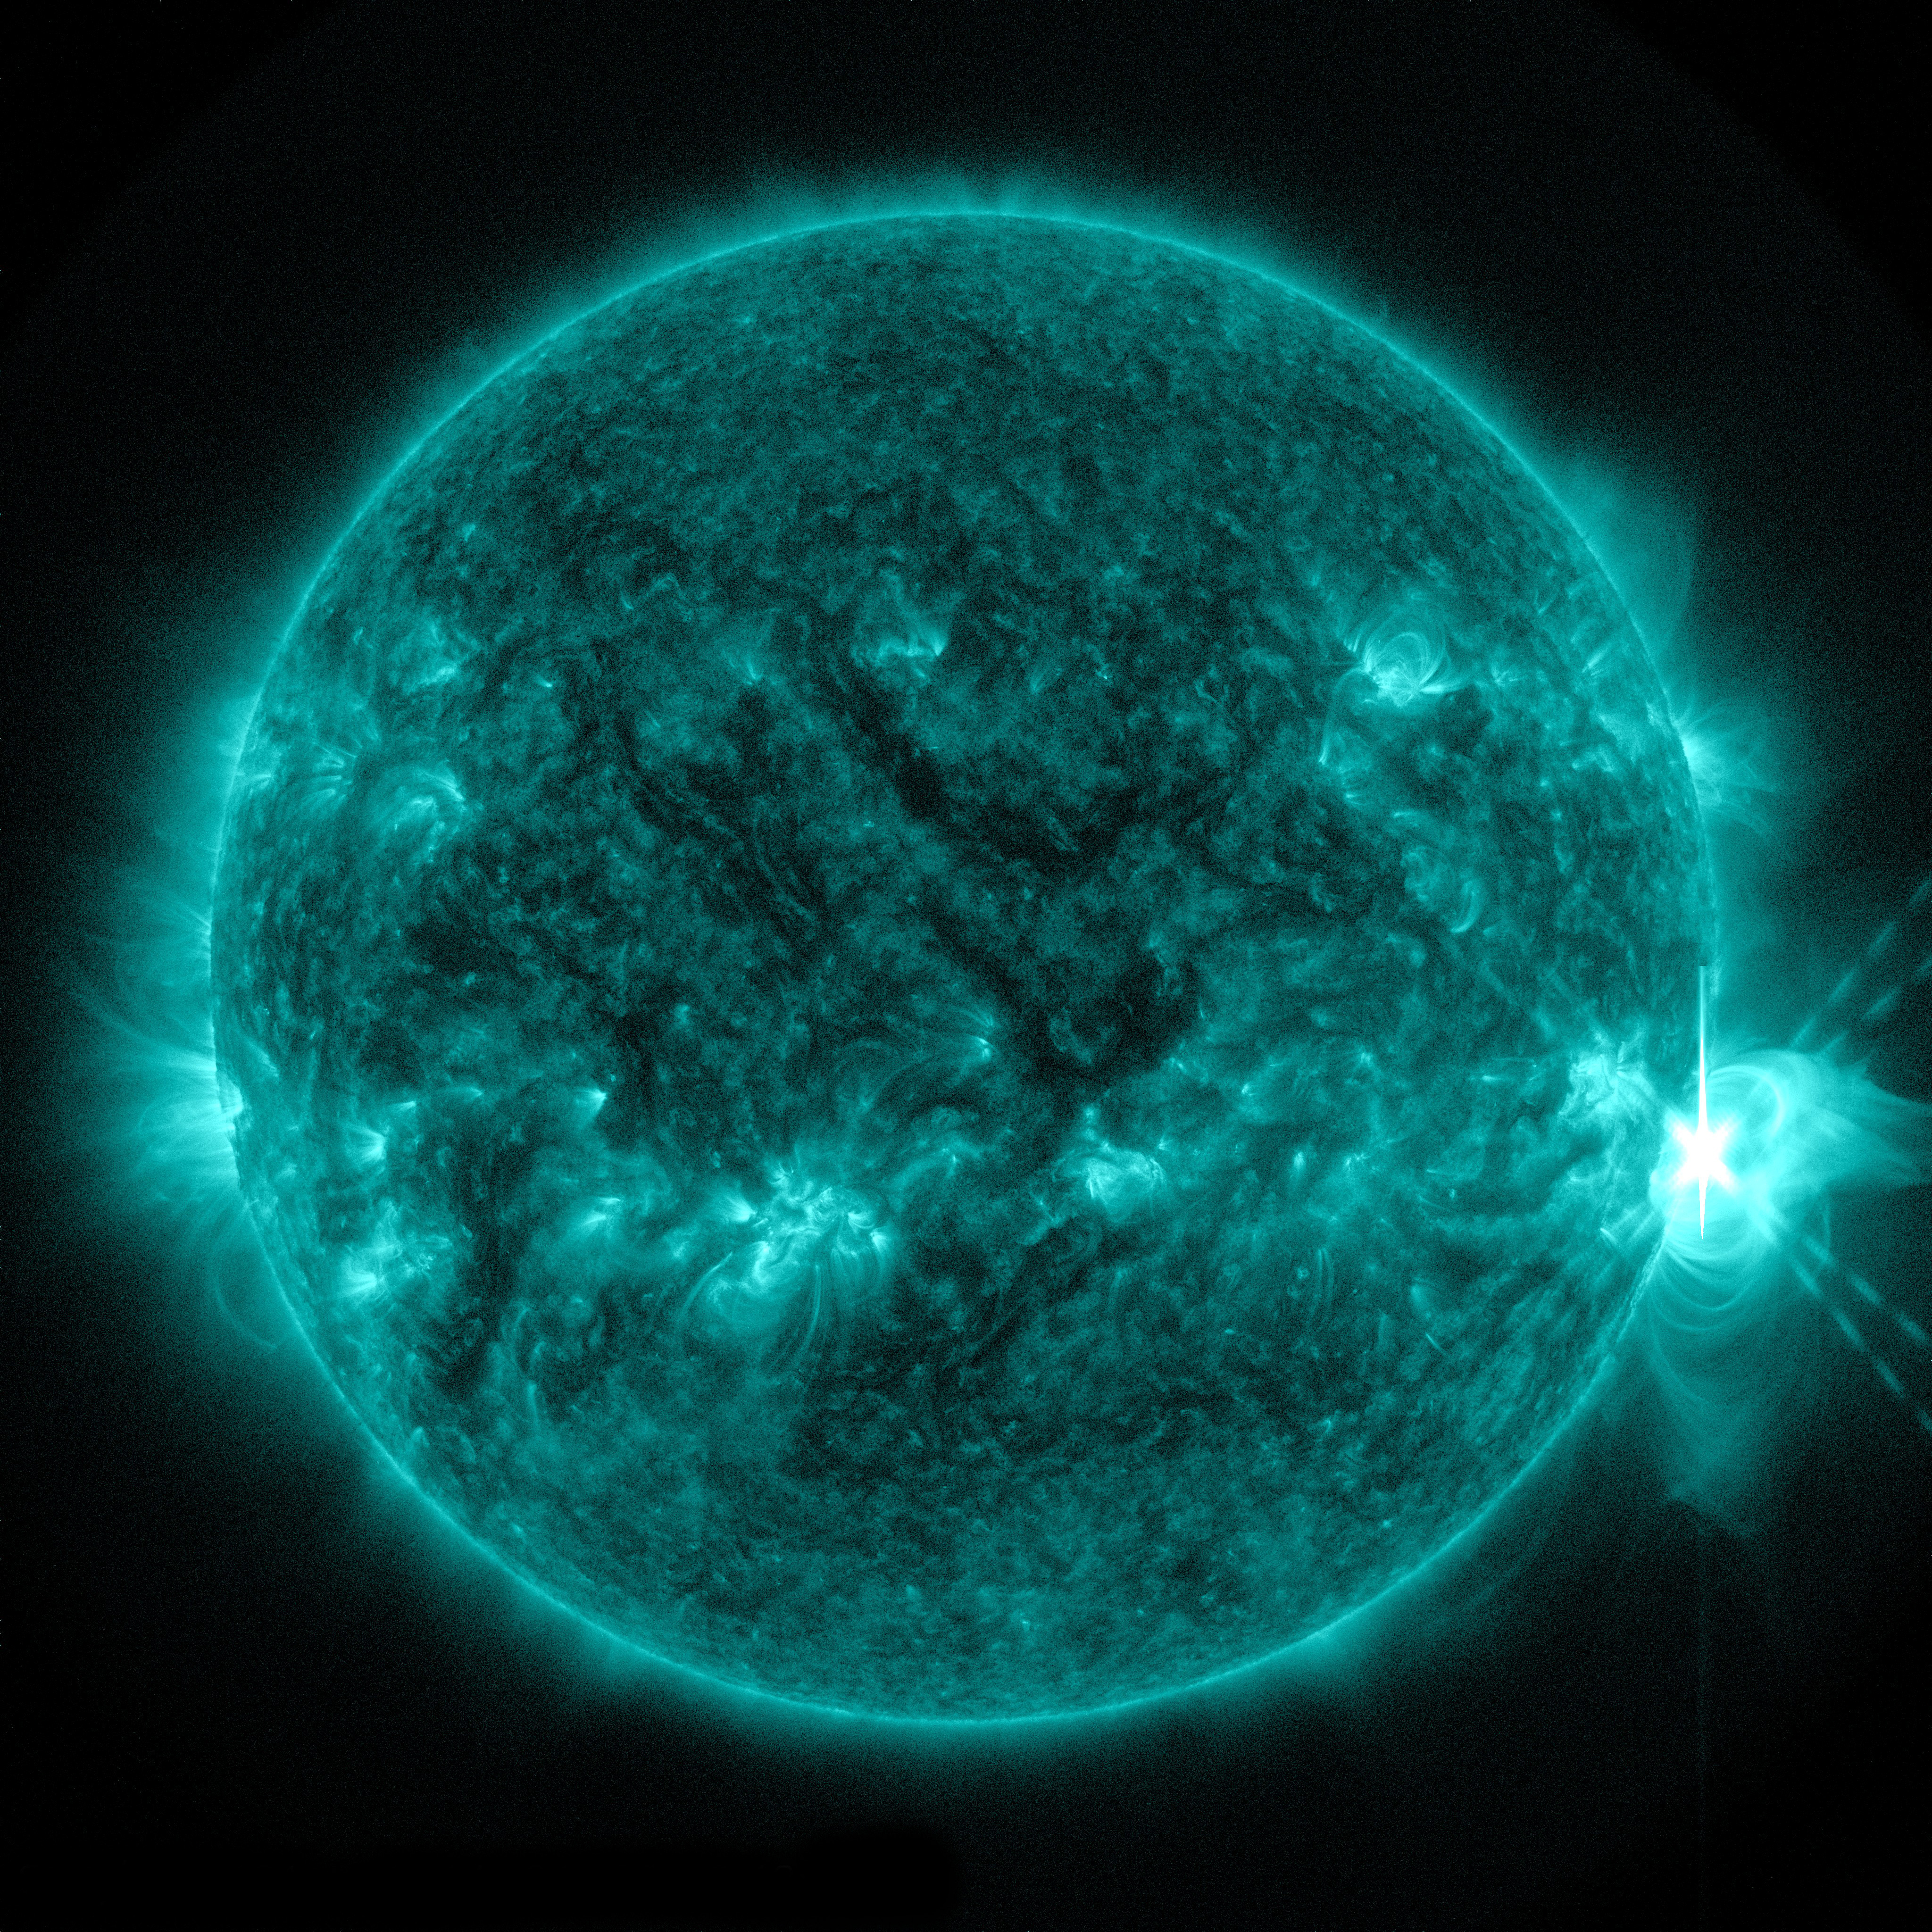

X-class Flare Erupts from Sun on April 24

The sun emitted a significant solar flare, peaking at 8:27 p.m. EDT on April 24, 2014. Images of the flare were captured by NASA's Solar Dynamics Observatory. Solar flares are powerful bursts of radiation. Harmful radiation from a flare cannot pass through Earth's atmosphere to physically affect humans on the ground, however -- when intense enough -- they can disturb the atmosphere in the layer where GPS and communications signals travel. To see how this event may impact Earth, please visit NOAA's Space Weather Prediction Center at spaceweather.gov, the U.S. government's official source for space weather forecasts, alerts, watches and warnings. This flare is classified as an X1.4 flare. X-class denotes the most intense flares, while the number provides more information about its strength. An X2 is twice as intense as an X1, an X3 is three times as intense, etc.

Credit: NASA/Goddard/SDO Credit: NASA/SDO